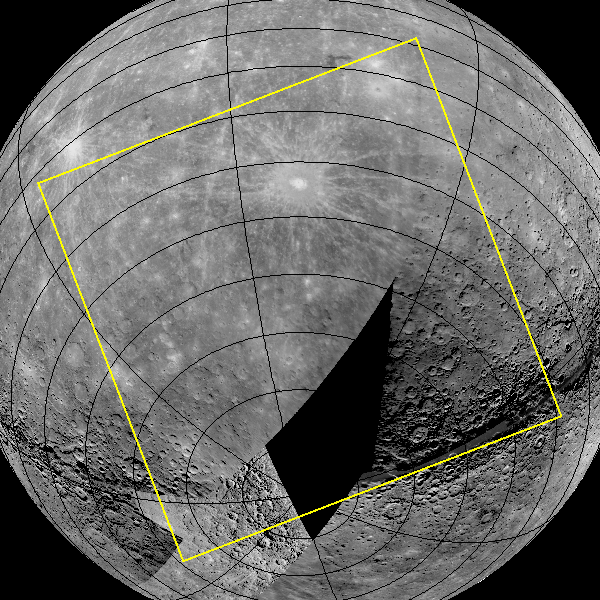

First Orbital Image Planned for March 29

The graphic shown here outlines in yellow the planned footprint for the first image to be acquired from a spacecraft orbiting Mercury. The image will be obtained as MESSENGER is high above Mercury’s south pole and will include a portion of Mercury’s surface not previously seen by spacecraft.

This first planned image is scheduled to be taken on March 29, 2011, 7:40 UTC, or 3:40 am EDT. Over the subsequent six hours, MESSENGER will acquire 364 images in total before beginning to downlink the data to Earth.

This image will be acquired during the commissioning phase of the MESSENGER mission, during which the spacecraft and instrument performance will be verified through a series of specially designed checkout activities. During the commissioning phase, MDIS will acquire 1549 images. The year-long primary science phase of the mission will begin on April 4, and the orbital observation plan calls for MDIS to acquire more than 75,000 images in support of MESSENGER’s science goals. Visit the Why Mercury? website to learn more about the key science questions that frame the MESSENGER mission.

Instrument: Wide Angle Camera (WAC) of the Mercury Dual Imaging System (MDIS)
Scale: Mercury’s diameter is 4880 kilometers (3030 miles)

These images are from MESSENGER, a NASA Discovery mission to conduct the first orbital study of the innermost planet, Mercury. For information regarding the use of images, see the MESSENGER image use policy.

Credit: NASA/Johns Hopkins University Applied Physics Laboratory/Carnegie Institution of Washington